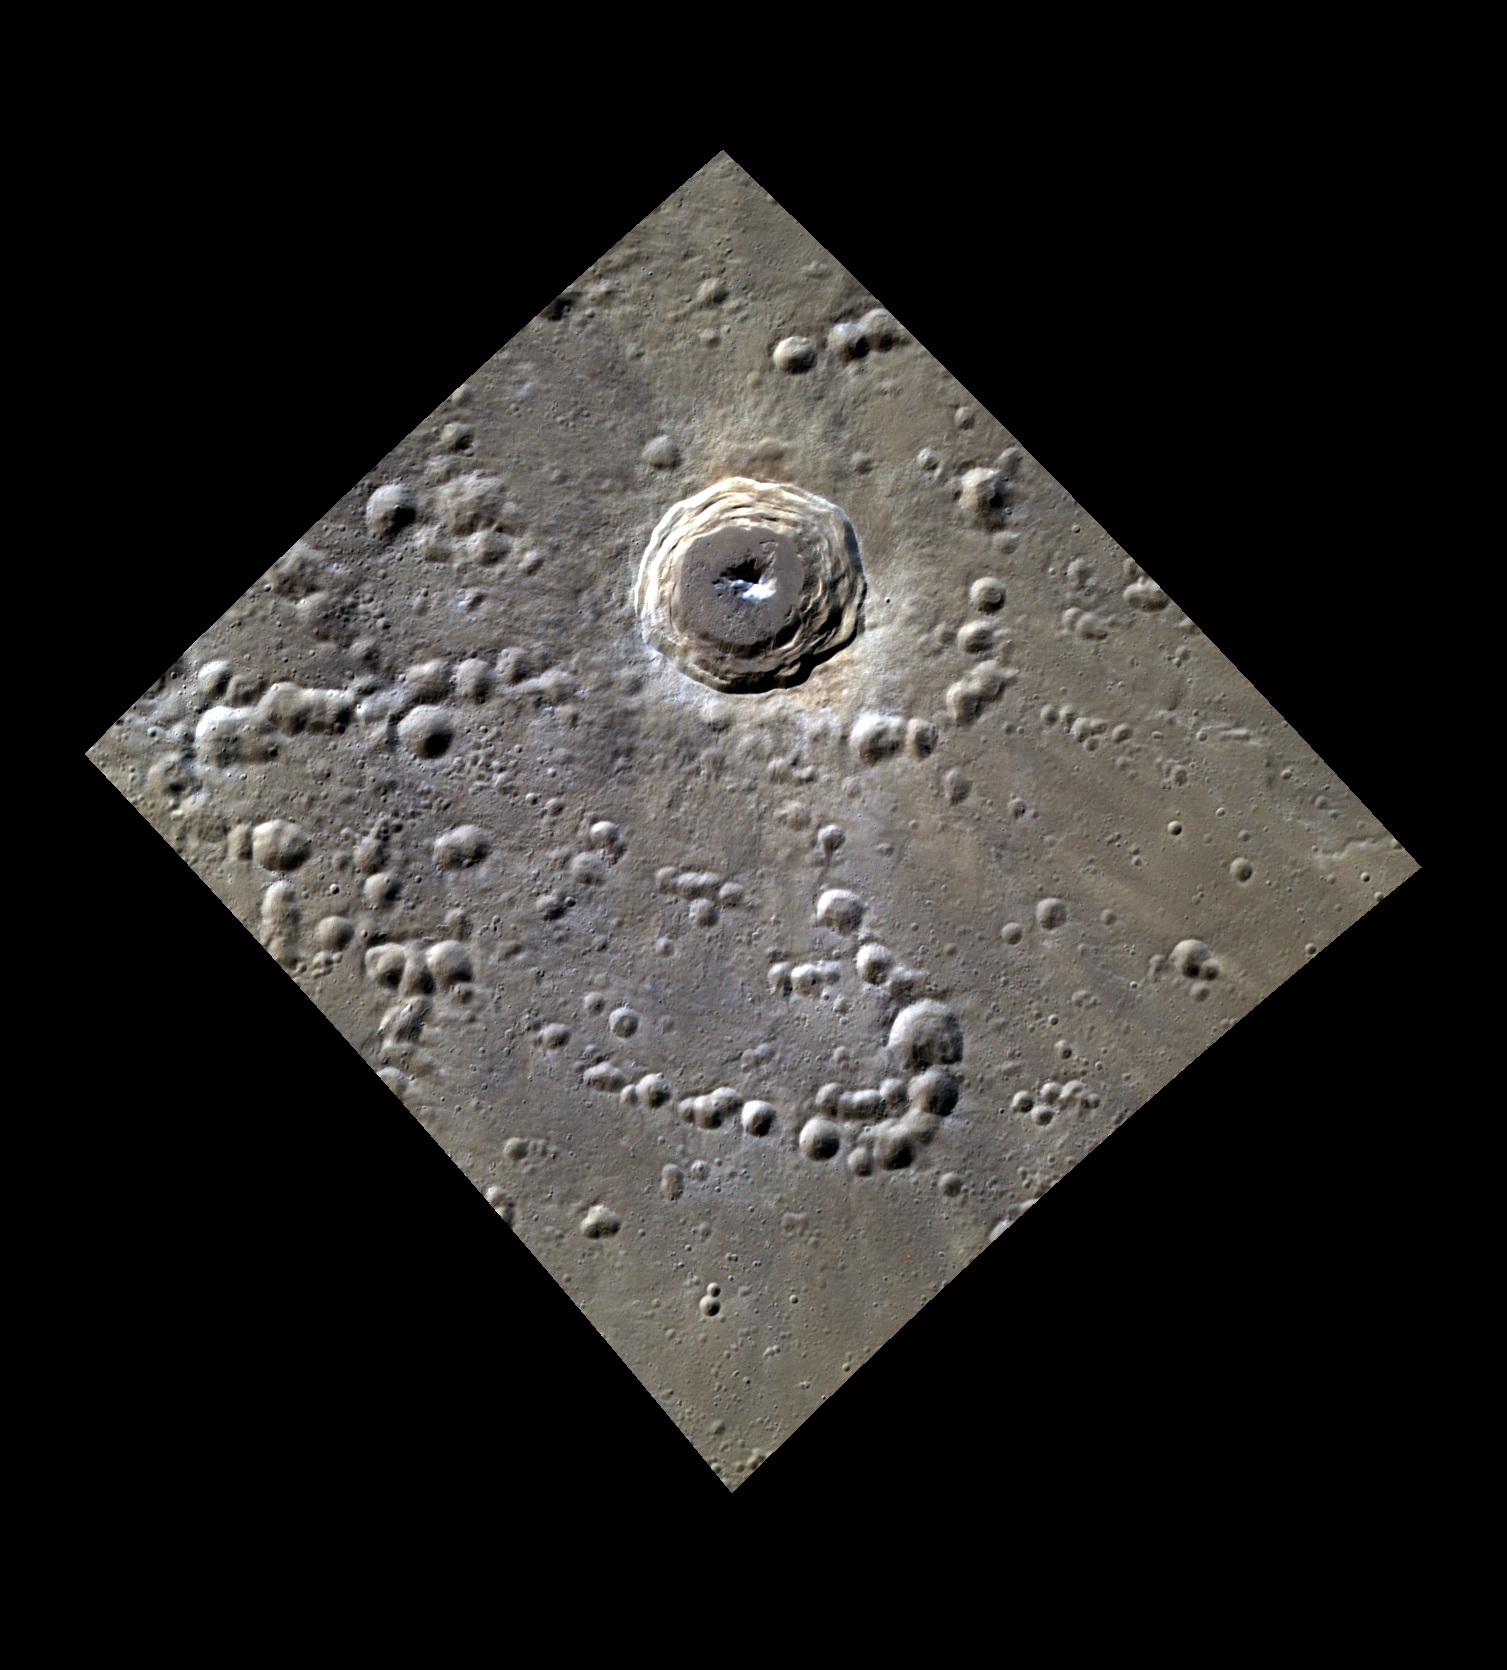

He (or She) Who Shall Be Named

This image features another crater that you could name! The bright rays and crisp morphology of the crater walls indicate that it is relatively young. The central peak formed from material of a lower albedo than the surrounding surface, uplifted from depth during the impact that created the crater.

This image was acquired as a high-resolution targeted color observation. Targeted color observations are images of a small area on Mercury’s surface at resolutions higher than the 1-kilometer/pixel 8-color base map. During MESSENGER’s one-year primary mission, hundreds of targeted color observations were obtained. During MESSENGER’s extended mission, high-resolution targeted color observations are more rare, as the 3-color base map covered Mercury’s northern hemisphere with the highest-resolution color images that are possible.

Date acquired: June 30, 2012
Image Mission Elapsed Time (MET): 249556588, 249556584, 249556580
Image ID: 2113064, 2113063, 2113062
Instrument: Wide Angle Camera (WAC) of the Mercury Dual Imaging System (MDIS)
WAC filters: 9, 7, 6 (996, 748, 433 nanometers) in red, green, and blue
Center Latitude: 50.04°
Center Longitude: 93.46°E
Resolution: 141 meters/pixel
Scale: This crater is approximately 31 km (19 mi.) in diameter.
Incidence Angle: 58.2°
Emission Angle: 23.5°
Phase Angle: 81.7°

The MESSENGER spacecraft is the first ever to orbit the planet Mercury, and the spacecraft’s seven scientific instruments and radio science investigation are unraveling the history and evolution of the Solar System’s innermost planet. During the first two years of orbital operations, MESSENGER acquired over 150,000 images and extensive other data sets. MESSENGER is capable of continuing orbital operations until early 2015.

For information regarding the use of images, see the MESSENGER image use policy.

Credit: NASA/Johns Hopkins University Applied Physics Laboratory/Carnegie Institution of Washington